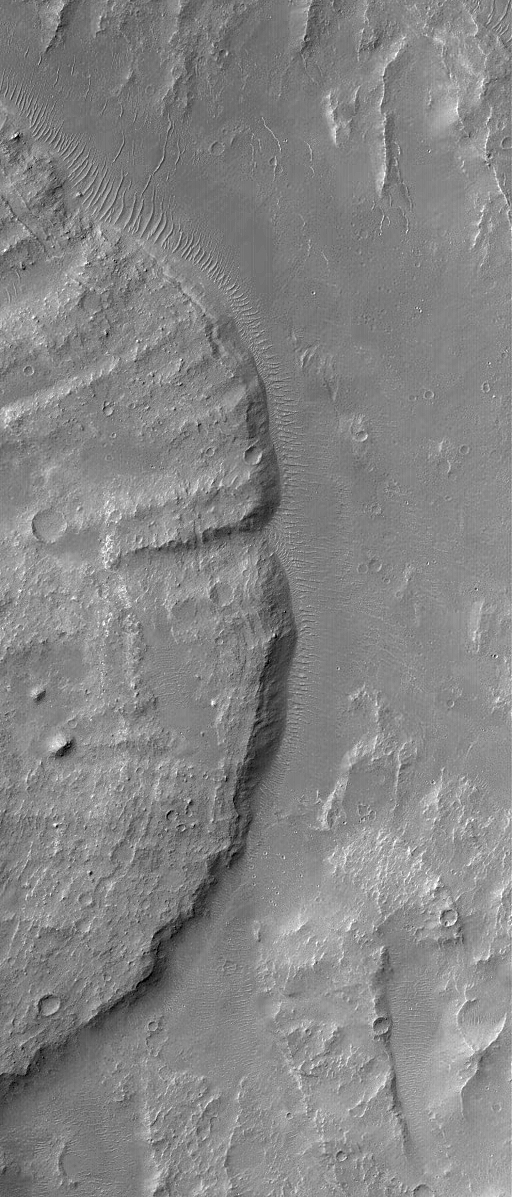

Landslide in Coprates

15 November 2004
This Mars Global Surveyor (MGS) Mars Orbiter Camera (MOC) image shows the distal (far) end of a landslide deposit in Coprates Chasma, part of the vast Valles Marineris trough system. Large boulders, the size of buildings, occur on the landslide surface. This October 2004 picture is located near 15.3°S, 54.6°W, and covers an area approximately 3 km (1.9 mi) across. Sunlight illuminates the scene from the upper left.

Credit: NASA/JPL/Malin Space Science Systems